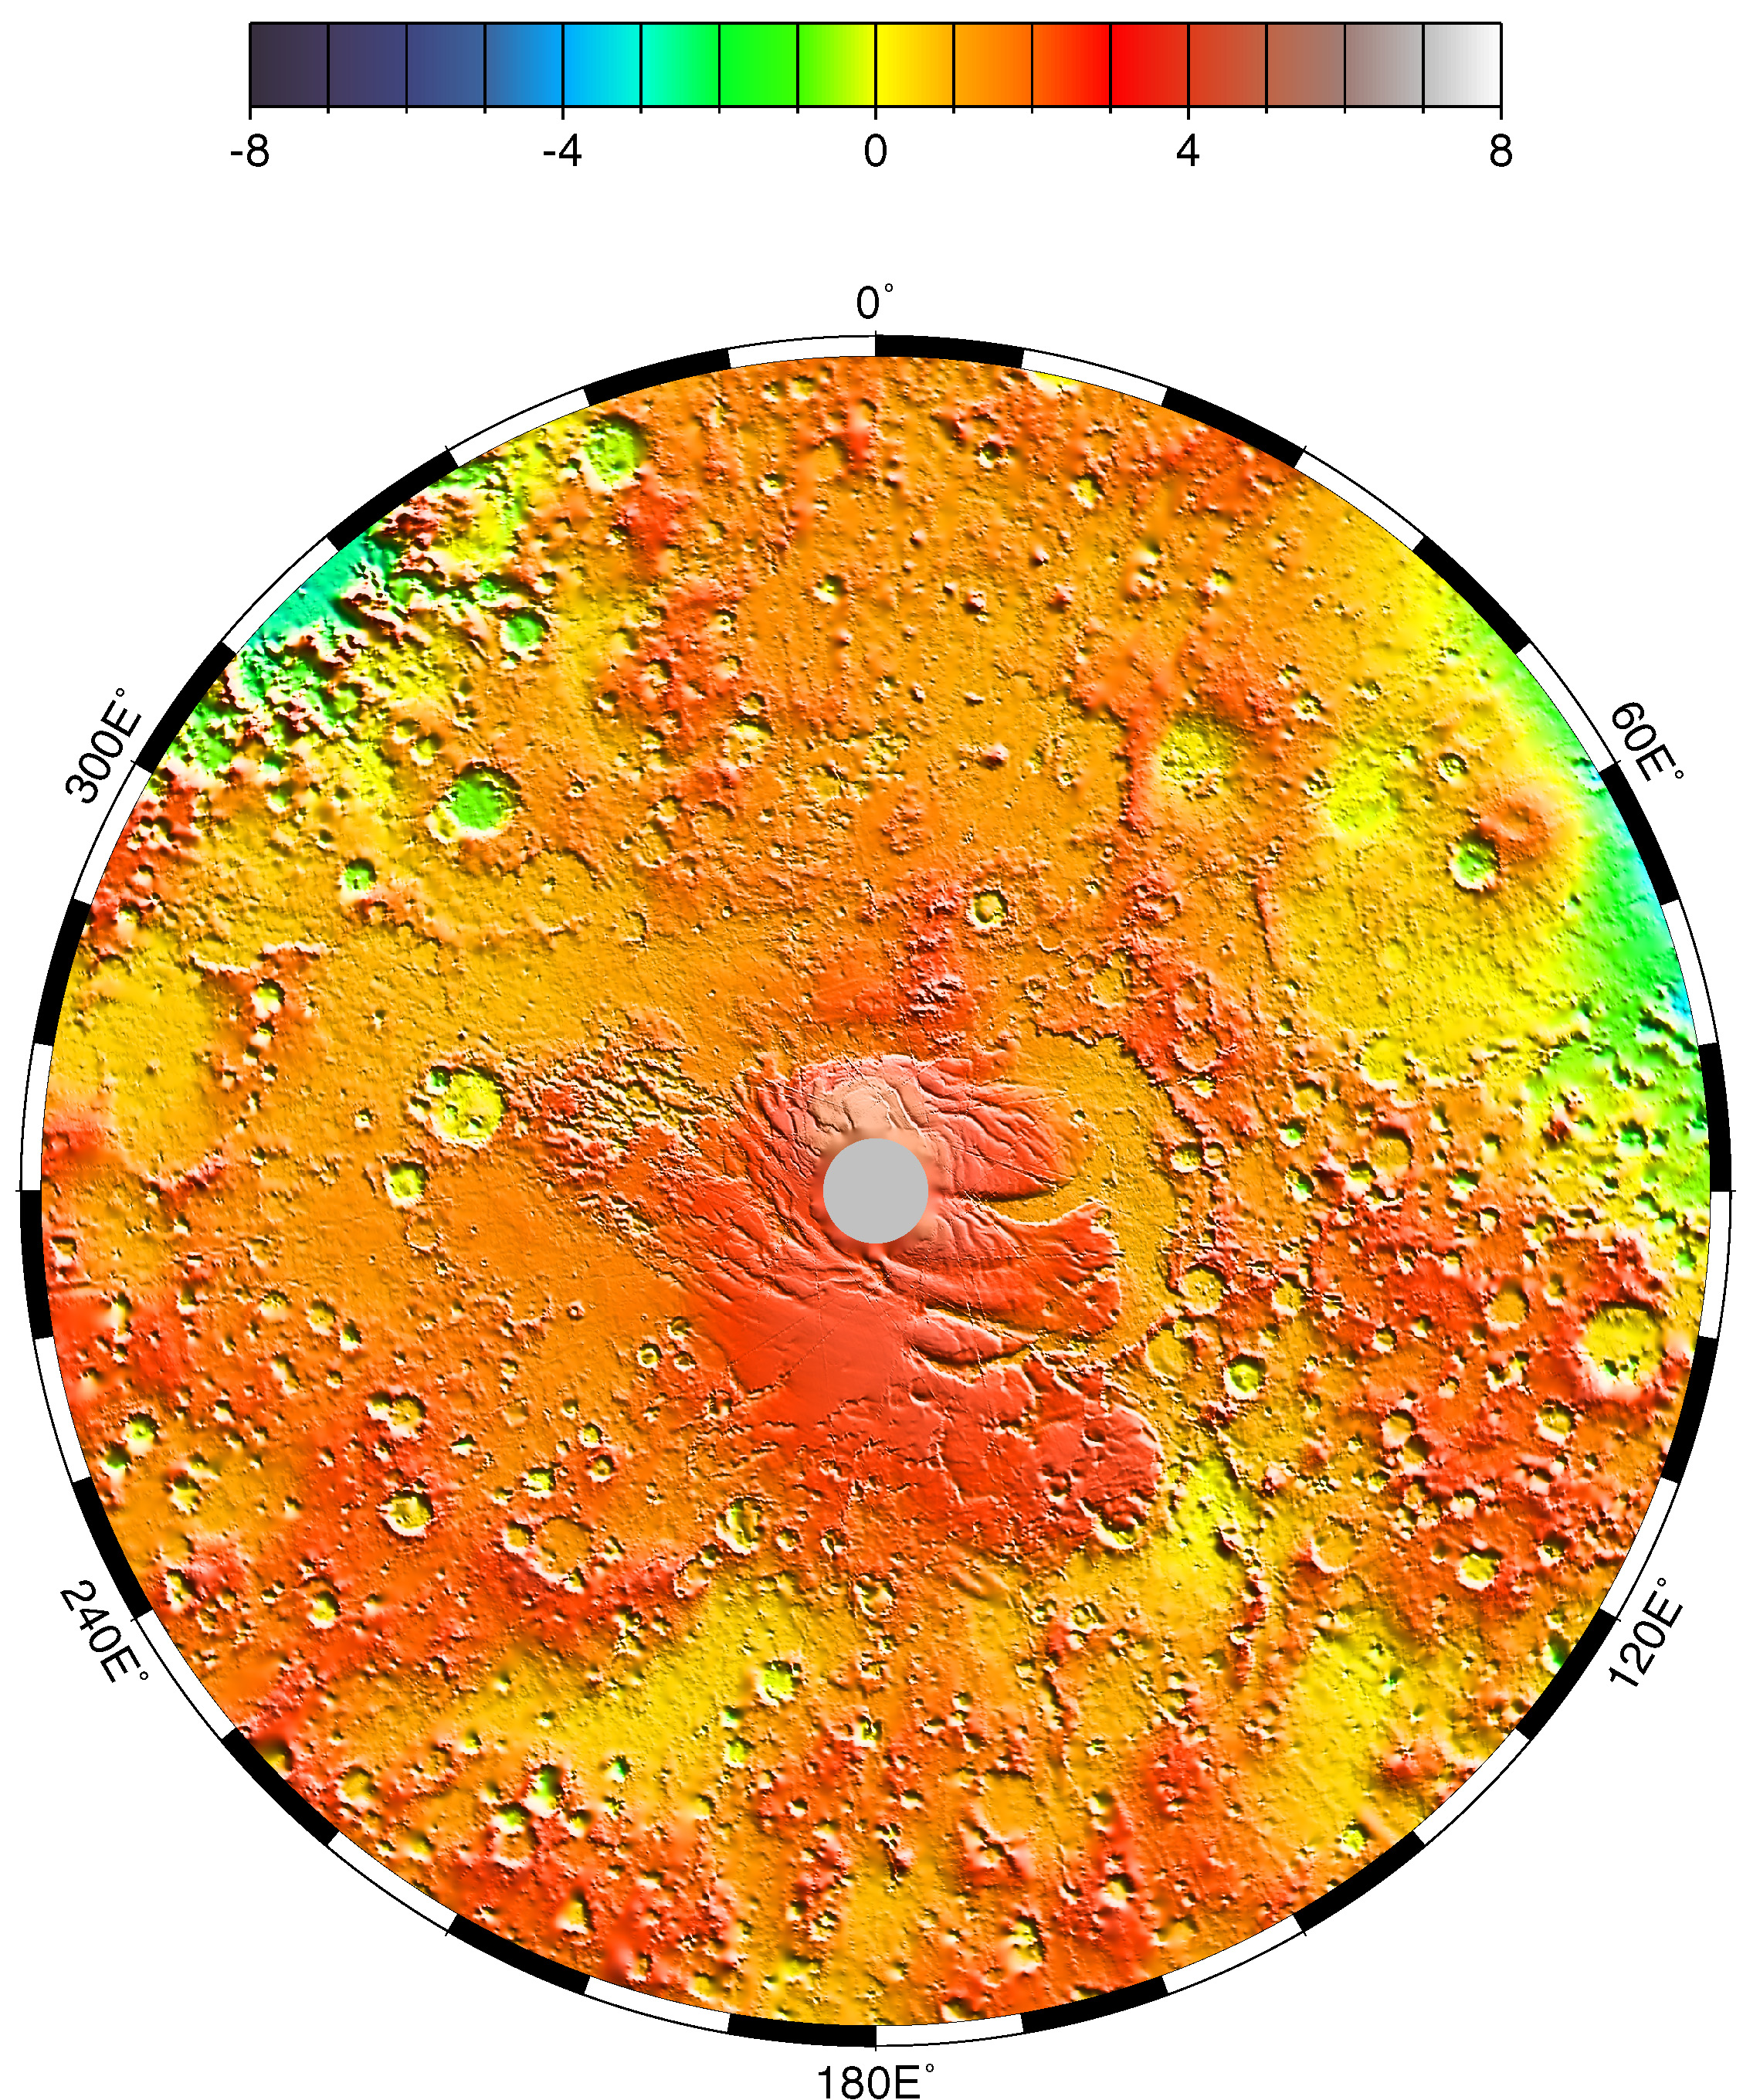

Polar Stereographic Projection

Polar stereographic projection of topography from latitude 55° S to the pole.

Credit: NASA/JPL/GSFC